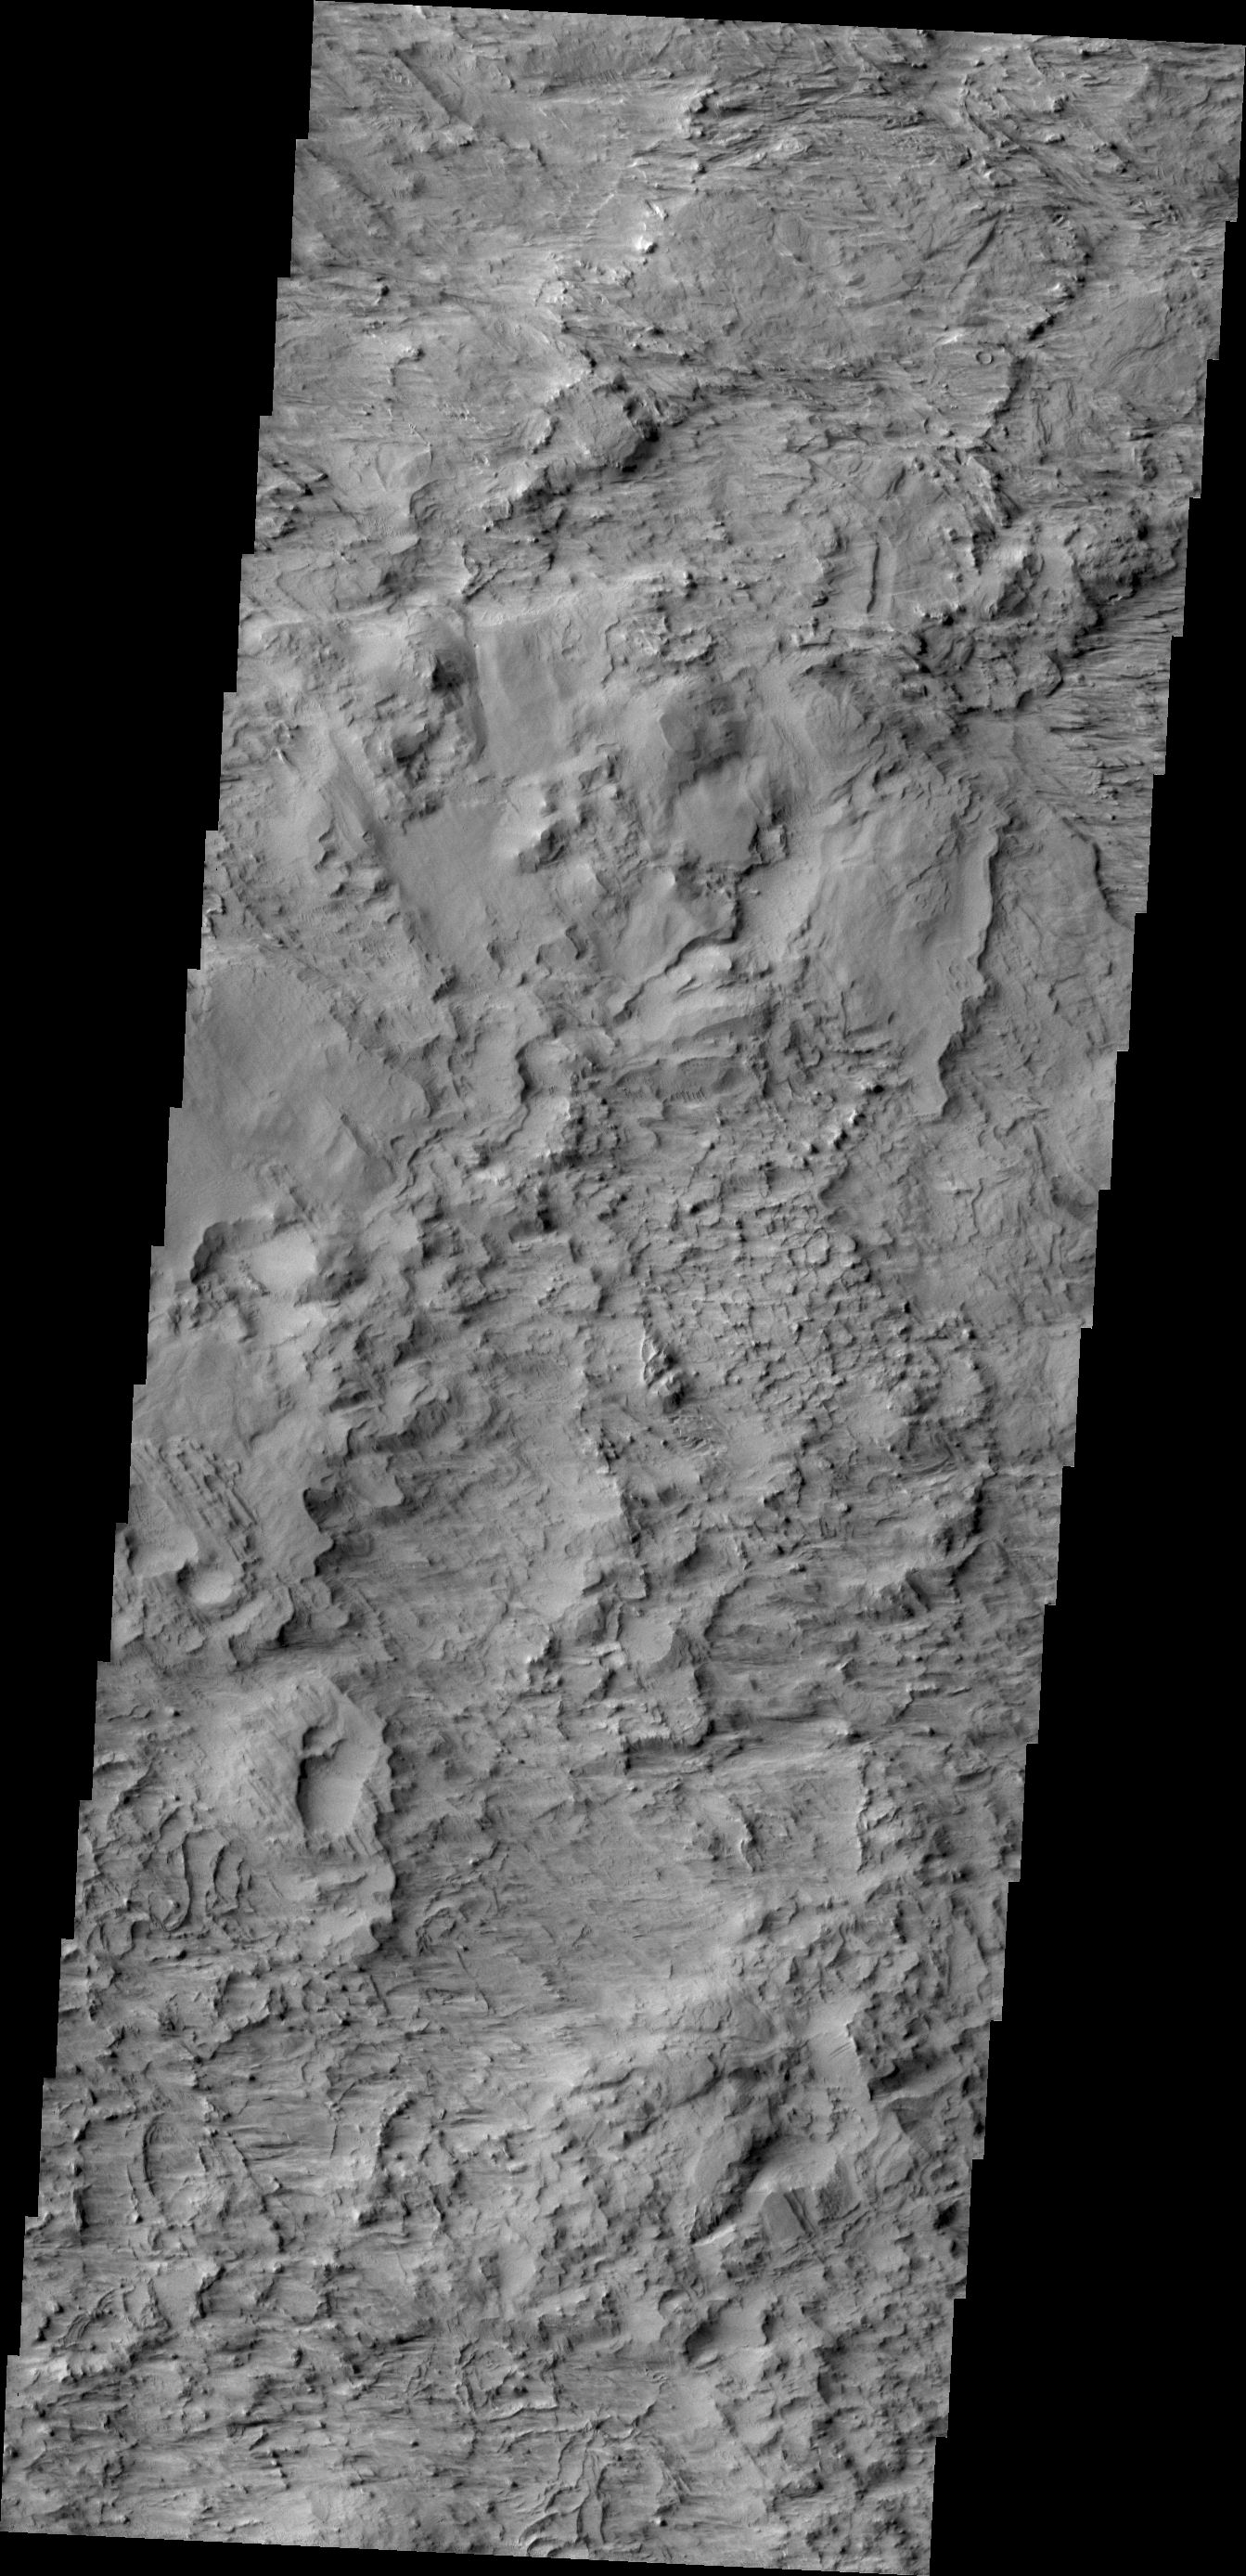

Wind Erosion

Today’s VIS image shows a wind eroded surface located between the lava flows of Olympus Mons and the wind eroded ridge called Gordii Dorsum.

Credit: NASA/JPL/ASU